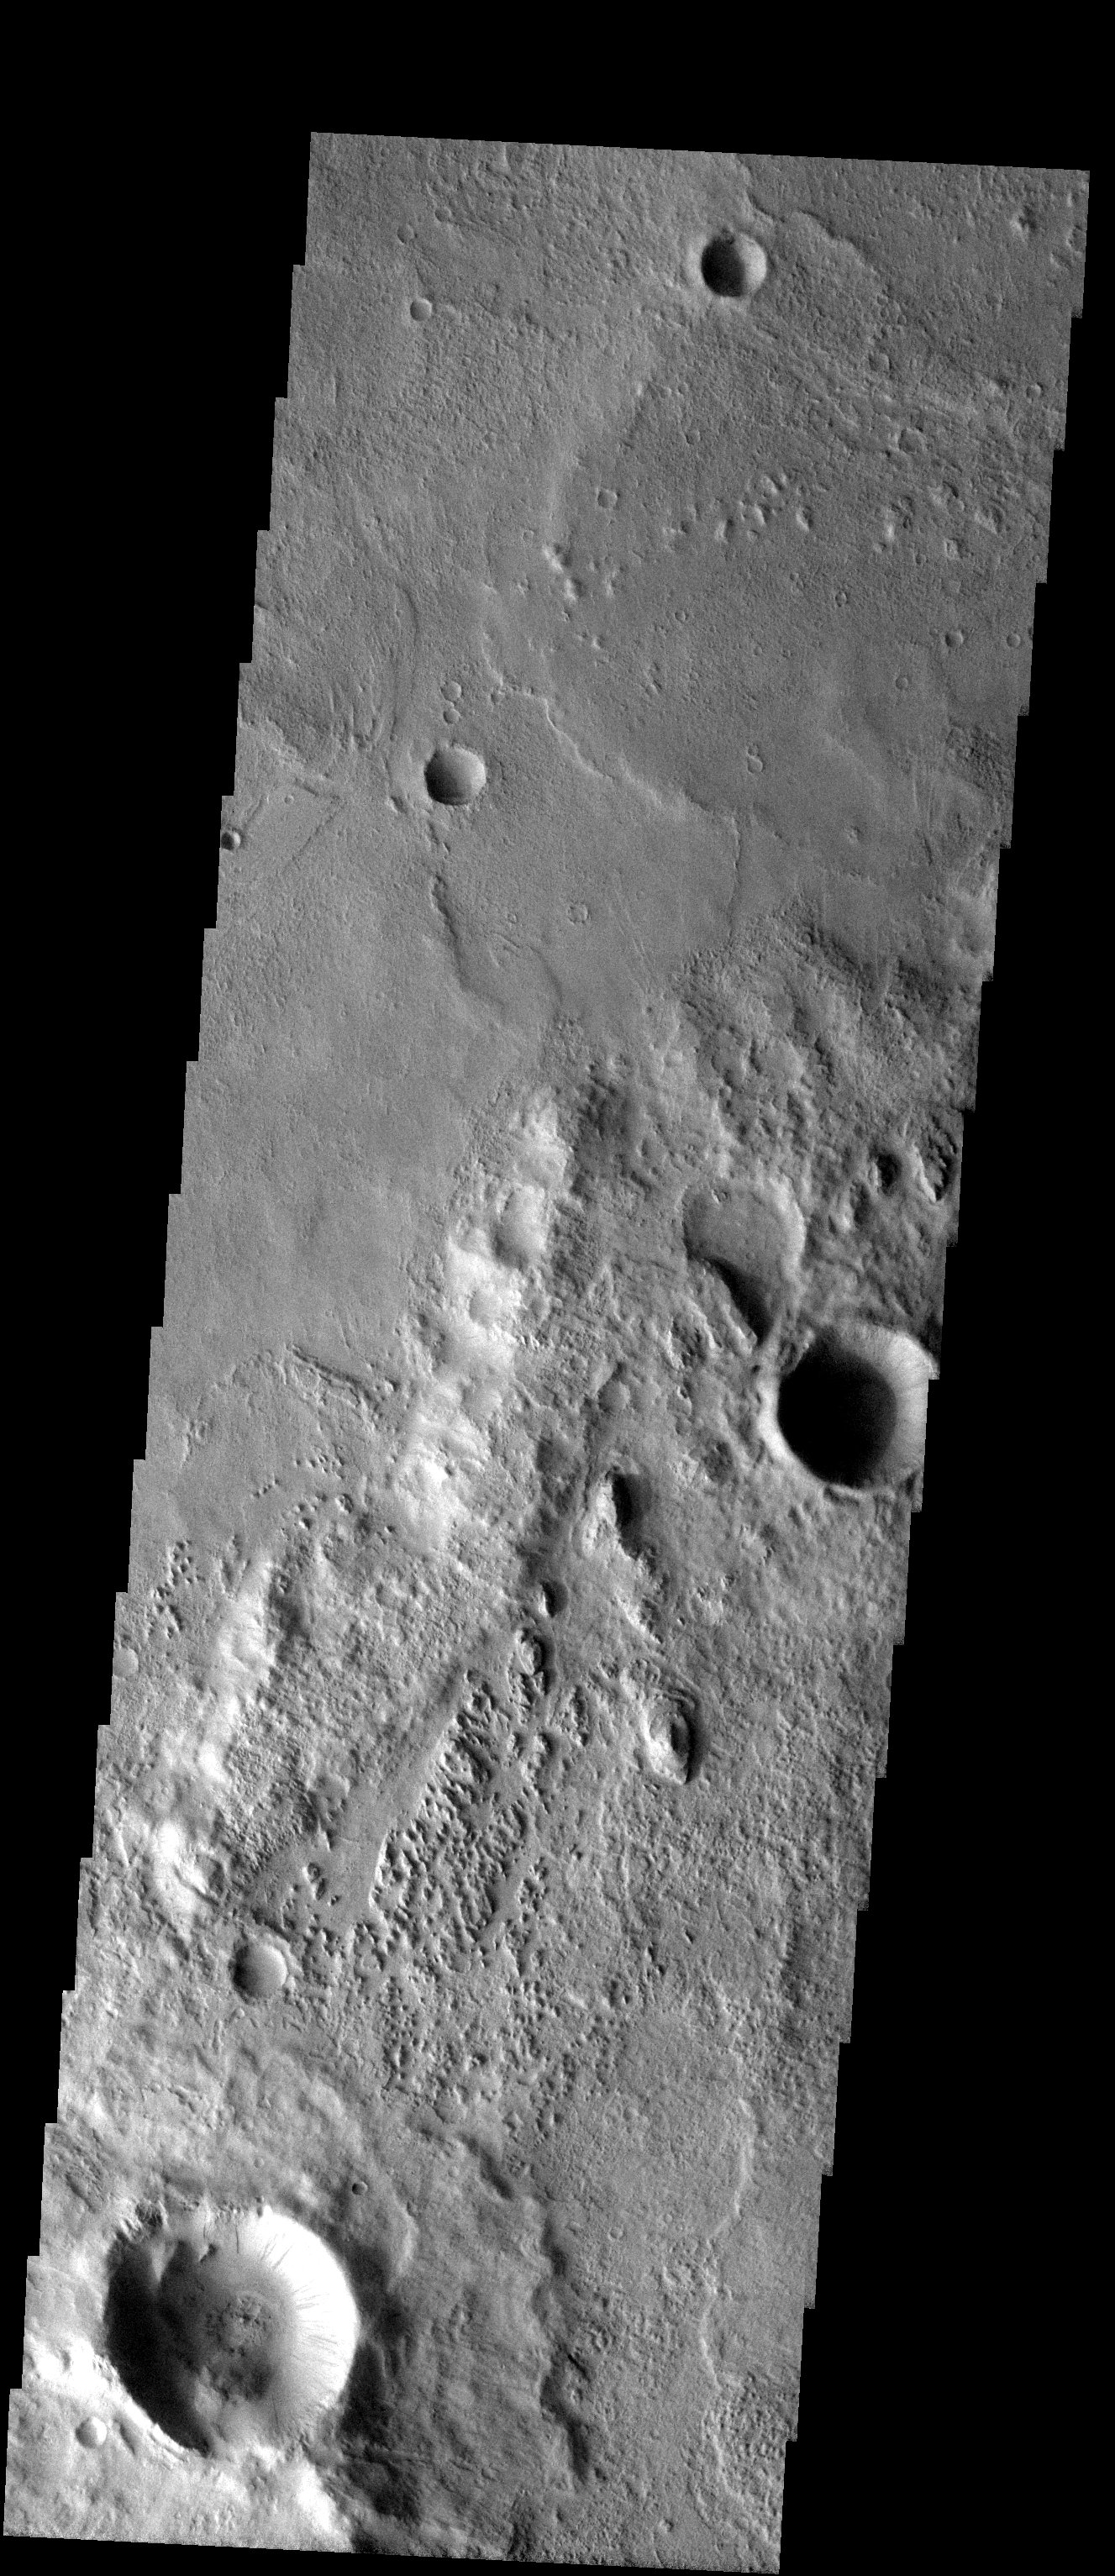

Three Terrains

Released 13 August 2003

The great highland/lowland boundary that divides the whole of Mars cuts diagonally through this image. The smoother lowland terrain to the north appears to lap up against the highland terrain. An eroded layered terrain also is evident in the lower third of the image. This may be a remnant of the Medussae Fossae Formation, a lobe of which occurs just to the west of this scene.

Image information: VIS instrument. Latitude -10.8, Longitude 187.2 East (172.8 West). 19 meter/pixel resolution.

Note: this THEMIS visual image has not been radiometrically nor geometrically calibrated for this preliminary release. An empirical correction has been performed to remove instrumental effects. A linear shift has been applied in the cross-track and down-track direction to approximate spacecraft and planetary motion. Fully calibrated and geometrically projected images will be released through the Planetary Data System in accordance with Project policies at a later time.

NASA’s Jet Propulsion Laboratory manages the 2001 Mars Odyssey mission for NASA’s Office of Space Science, Washington, D.C. The Thermal Emission Imaging System (THEMIS) was developed by Arizona State University, Tempe, in collaboration with Raytheon Santa Barbara Remote Sensing. The THEMIS investigation is led by Dr. Philip Christensen at Arizona State University. Lockheed Martin Astronautics, Denver, is the prime contractor for the Odyssey project, and developed and built the orbiter. Mission operations are conducted jointly from Lockheed Martin and from JPL, a division of the California Institute of Technology in Pasadena.

Credit: NASA/JPL/ASU